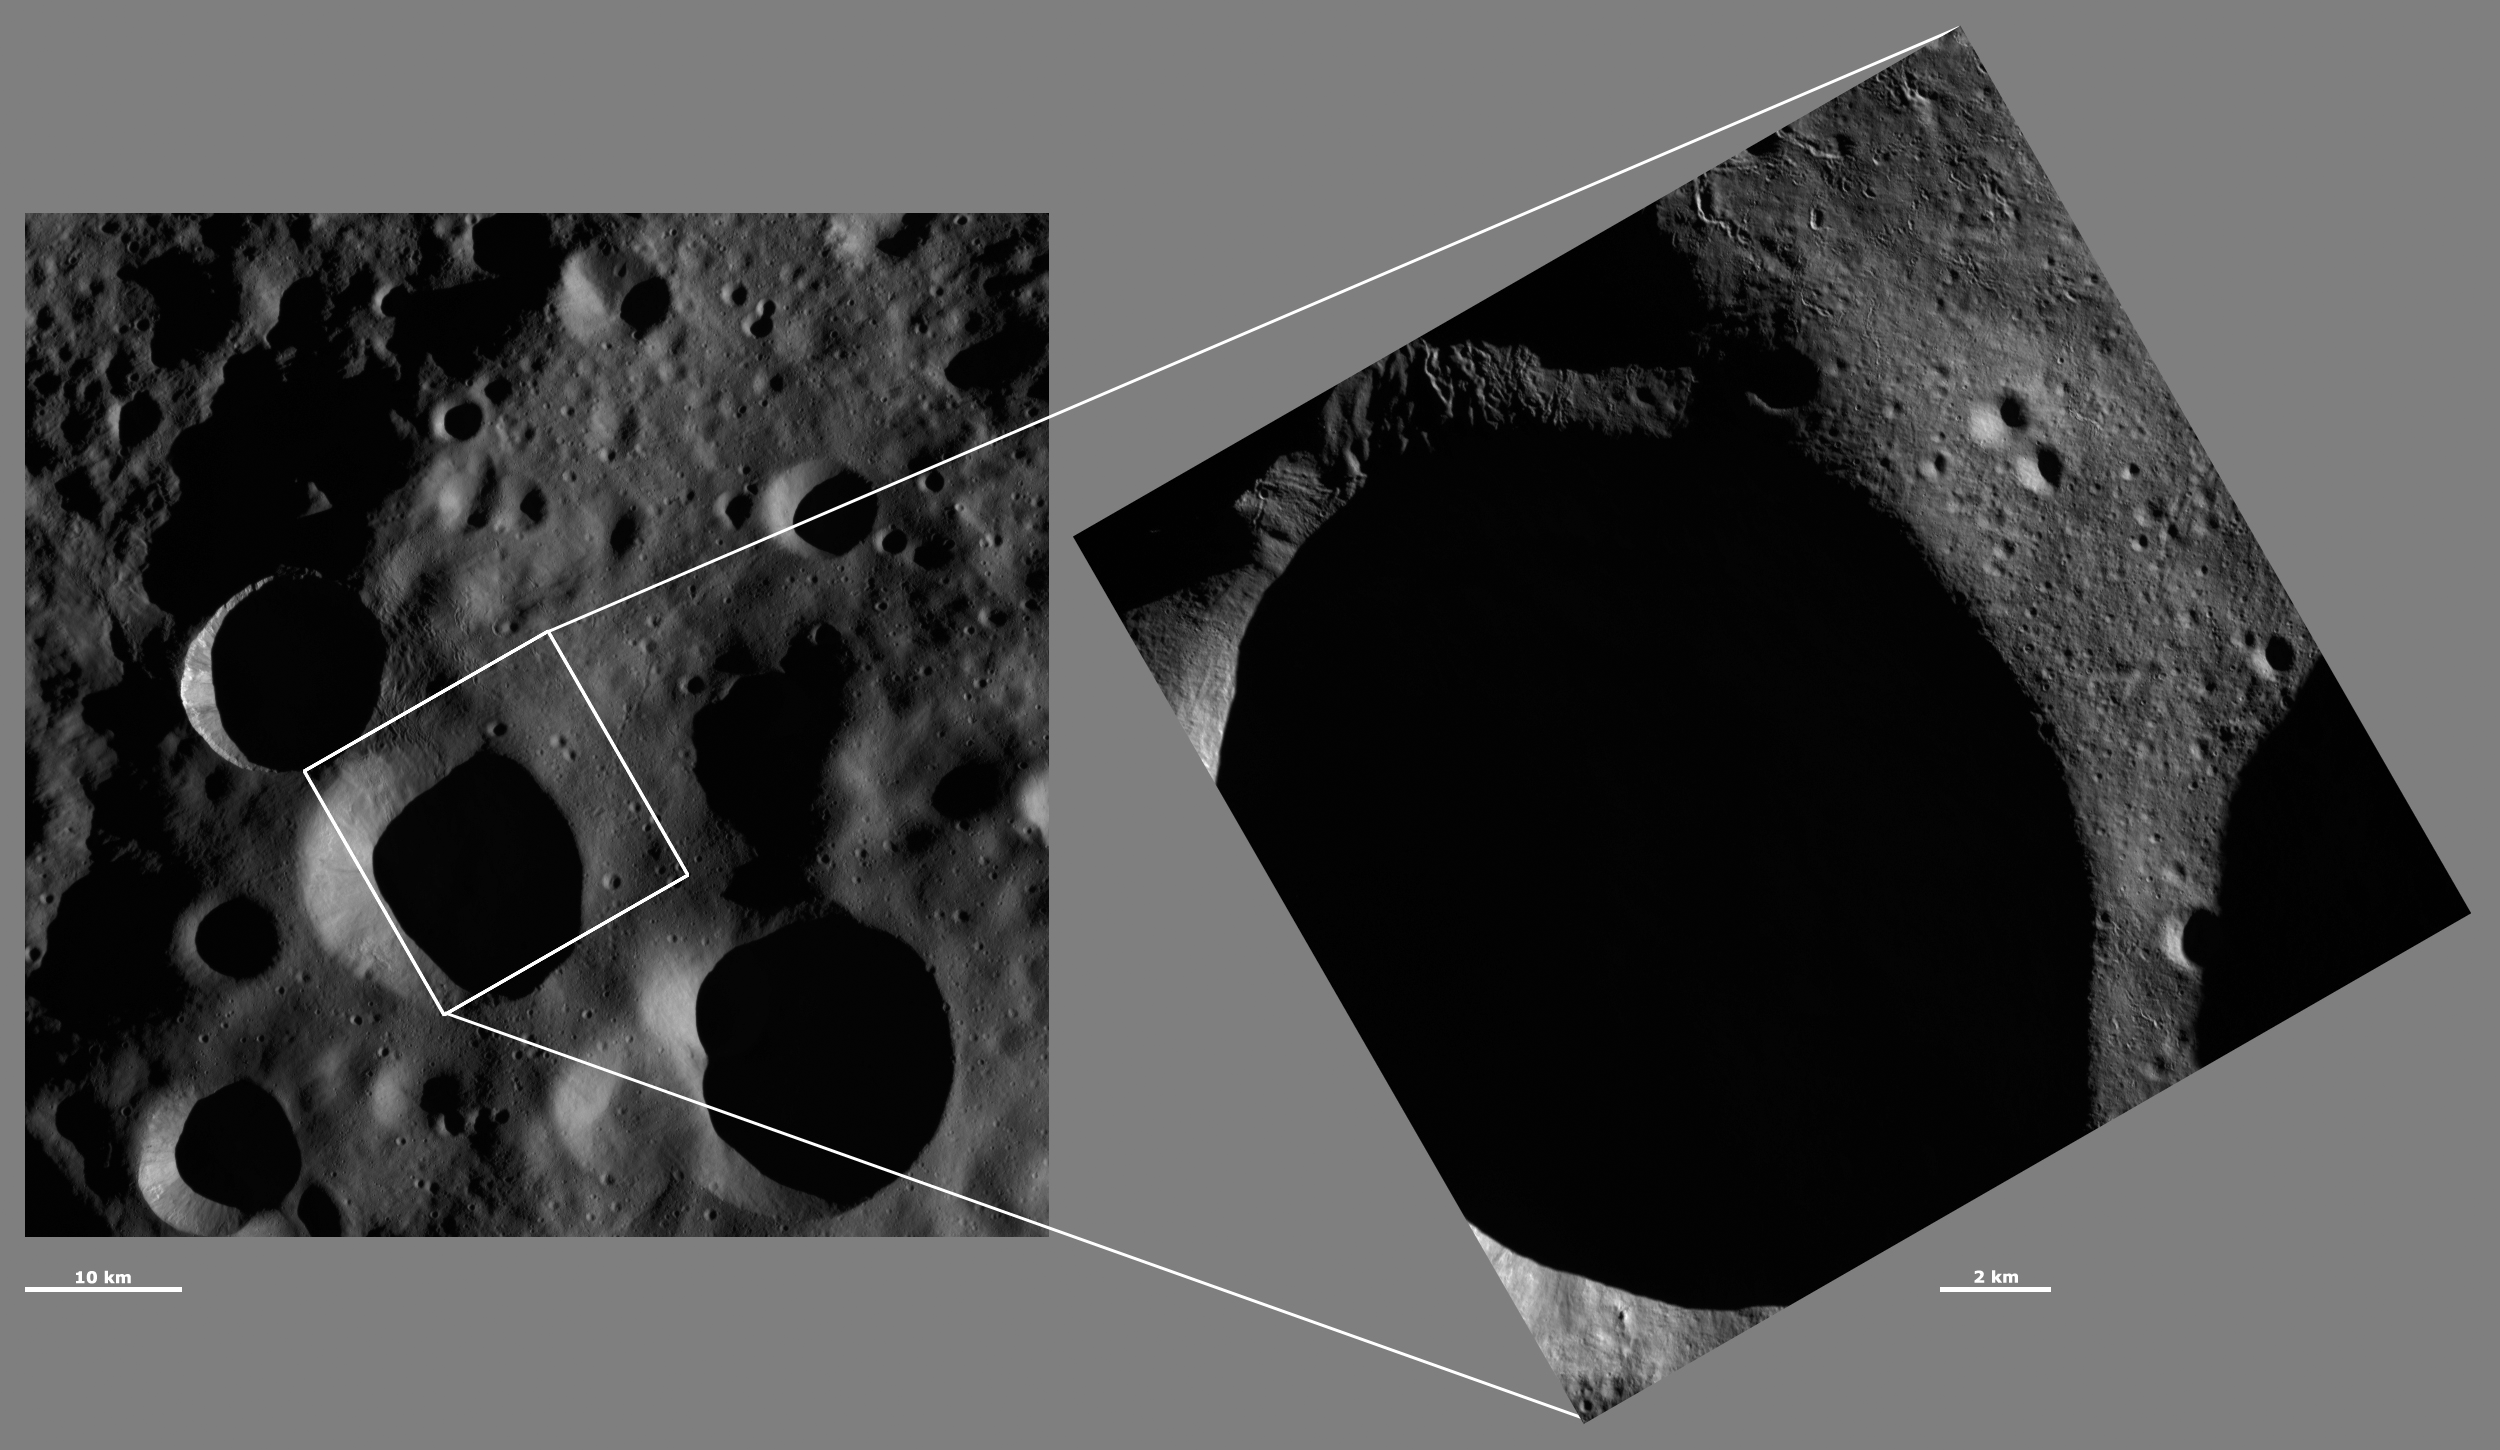

HAMO and LAMO Images of Floronia Crater

These Dawn framing camera (FC) images of Vesta show Floronia crater at both HAMO (high-altitude mapping orbit) and LAMO (low-altitude mapping orbit) resolutions. The left image is the HAMO image and the right image is the LAMO image. Floronia crater fills almost the entire LAMO image. The LAMO image is approximately three times better spatial resolution than the HAMO image. In images with higher spatial resolutions smaller objects can be better distinguished. Due to its location in Vesta’s more heavily shadowed northern hemisphere much of the interior of Floronia is in shadow. But, there are distinct sinuous grooves visible around the rim of the crater and in the top corner of the LAMO image. The long shadows that these grooves cast makes them easier to identify.

These images are located in Vesta’s Floronia quadrangle, in Vesta’s northern hemisphere. NASA’s Dawn spacecraft obtained the left image with its framing camera on Oct. 24, 2011. This image was taken through the camera’s clear filter. The distance to the surface of Vesta is 700 kilometers (435 miles) and the image has a resolution of about 63 meters (207 feet) per pixel. This image was acquired during the HAMO (high-altitude mapping orbit) phase of the mission. NASA’s Dawn spacecraft obtained the right image with its framing camera on Jan. 10, 2012. This image was taken through the camera’s clear filter. The distance to the surface of Vesta is 272 kilometers (169 miles) and the image has a resolution of about 18 meters (59 feet) per pixel. This image was acquired during the LAMO (low-altitude mapping orbit) phase of the mission.

The Dawn mission to Vesta and Ceres is managed by NASA’s Jet Propulsion Laboratory, a division of the California Institute of Technology in Pasadena, for NASA’s Science Mission Directorate, Washington D.C. UCLA is responsible for overall Dawn mission science. The Dawn framing cameras have been developed and built under the leadership of the Max Planck Institute for Solar System Research, Katlenburg-Lindau, Germany, with significant contributions by DLR German Aerospace Center, Institute of Planetary Research, Berlin, and in coordination with the Institute of Computer and Communication Network Engineering, Braunschweig. The framing camera project is funded by the Max Planck Society, DLR, and NASA/JPL.

Credit: NASA/JPL-Caltech/UCLA/MPS/DLR/IDA